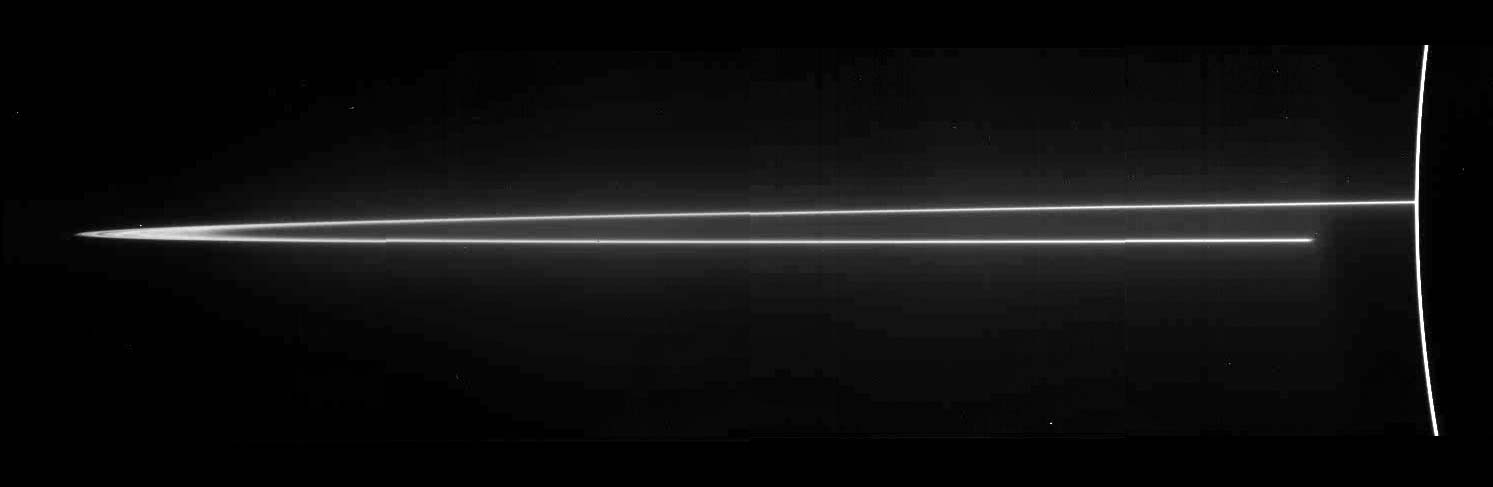

Jupiter’s Main Ring

A mosaic of four images taken through the clear filter (610 nanometers) of the solid state imaging (CCD) system aboard NASA’s Galileo spacecraft on November 8, 1996, at a resolution of approximately 46 kilometers (km) per picture element (pixel) along the rings; however, because the spacecraft was only about 0.5 degrees above the ring plane, the image is highly foreshortened in the vertical direction. The images were obtained when Galileo was in Jupiter’s shadow peering back toward the Sun; the ring was approximately 2,300,000 kilometers (km) away. The arc on the far right of the image is produced by sunlight scattered by small particles comprising Jupiter’s upper atmospheric haze. The ring also efficiently scatters light, indicating that much of its brightness is due to particles that are microns or less in diameter. Such small particles are believed to have human-scale lifetimes, i.e., very brief compared to the solar system’s age.

Jupiter’s ring system is composed of three parts — a flat main ring, a lenticular halo interior to the main ring, and the gossamer ring, which lies exterior to the main ring. The near and far arms of Jupiter’s main ring extend horizontally across the mosaic, joining together at the ring’s ansa, on the far left side of the figure. The near arm of the ring appears to be abruptly truncated close to the planet, at the point where it passes into Jupiter’s shadow. Some radial structure is barely visible across the ring’s ansa. A faint mist of particles can be seen above and below the main rings; this vertically extended “halo” is unusual in planetary rings, and is probably caused by electromagnetic forces pushing the smallest grains out of the ring plane. Because of shadowing, the halo is not visible close to Jupiter in the lower right part of the mosaic.

Jupiter’s main ring is a thin strand of material encircling the planet. The diffuse innermost boundary begins at approximately 123,000 km. The main ring’s outer radius is found to be at 128,940 +/-50 km, slightly less than the Voyager value of 129,130 +/-100 km, but very close to the orbit of the satellite Adrastea (128,980 km). The main ring exhibits a marked drop in brightness at 127,849 +/-50 km, lying almost atop the orbit of the Jovian moon Metis at 127,978 km. Satellites seem to affect the structure of even tenuous rings like that found at Jupiter.

The Jet Propulsion Laboratory, Pasadena, CA manages the mission for NASA’s Office of Space Science, Washington, DC.

This image and other images and data received from Galileo are posted on the World Wide Web, on the Galileo mission home page at: http://galileo.jpl.nasa.gov. Background information and educational context for the images can be found at: http:/ /www.jpl.nasa.gov/galileo/sepo.

Credit: NASA/JPL/Cornell University